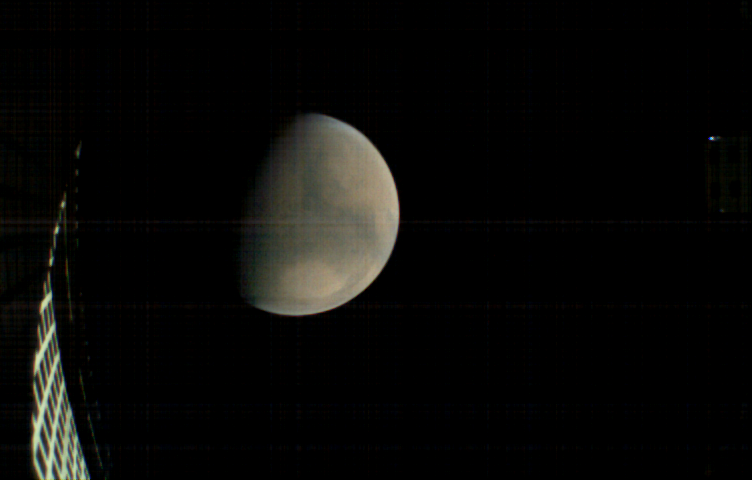

Mars, Before InSight’s Landing

MarCO-B, one of the experimental Mars Cube One (MarCO) CubeSats, took this image of Mars from about 11,300 miles (18,200 kilometers) away shortly before NASA’s InSight spacecraft landed on Mars on Nov. 26, 2018. MarCO-B flew by Mars with its twin, MarCO-A, to serve as communications relays for InSight spacecraft as it touched down around noon PST (3 p.m. EST). This image was taken at 10:35 a.m. PST (1:35 p.m. EST).

Mars’ north pole is at the top. A lighter-toned circular feature known as Hellas Basin is visible in the southern hemisphere. MarCO-B’s antenna reflector can be seen at left. The blue dot on the right is a glint of sunlight off the antenna feed (not visible in the picture).

The MarCO and InSight projects are managed for NASA’s Science Mission Directorate, Washington, by JPL, a division of the California Institute of Technology, Pasadena.

Credit: NASA/JPL-Caltech